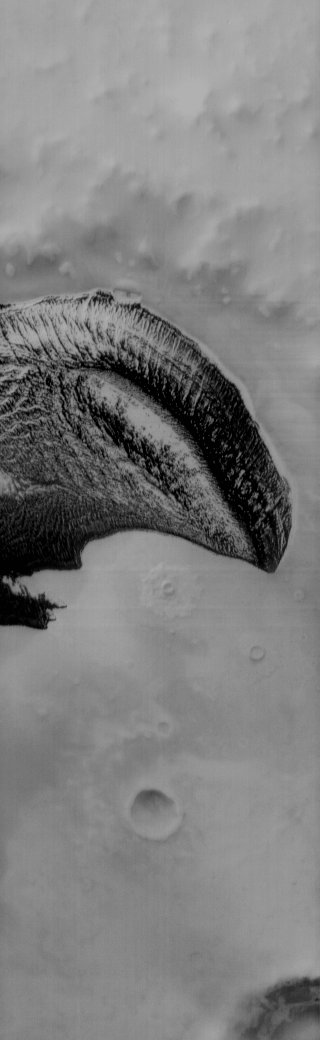

THEMIS Art #116

Do you see what I see? These polar dunes look like T-rex, complete with his little arm.

Credit: NASA/JPL-Caltech/ASU